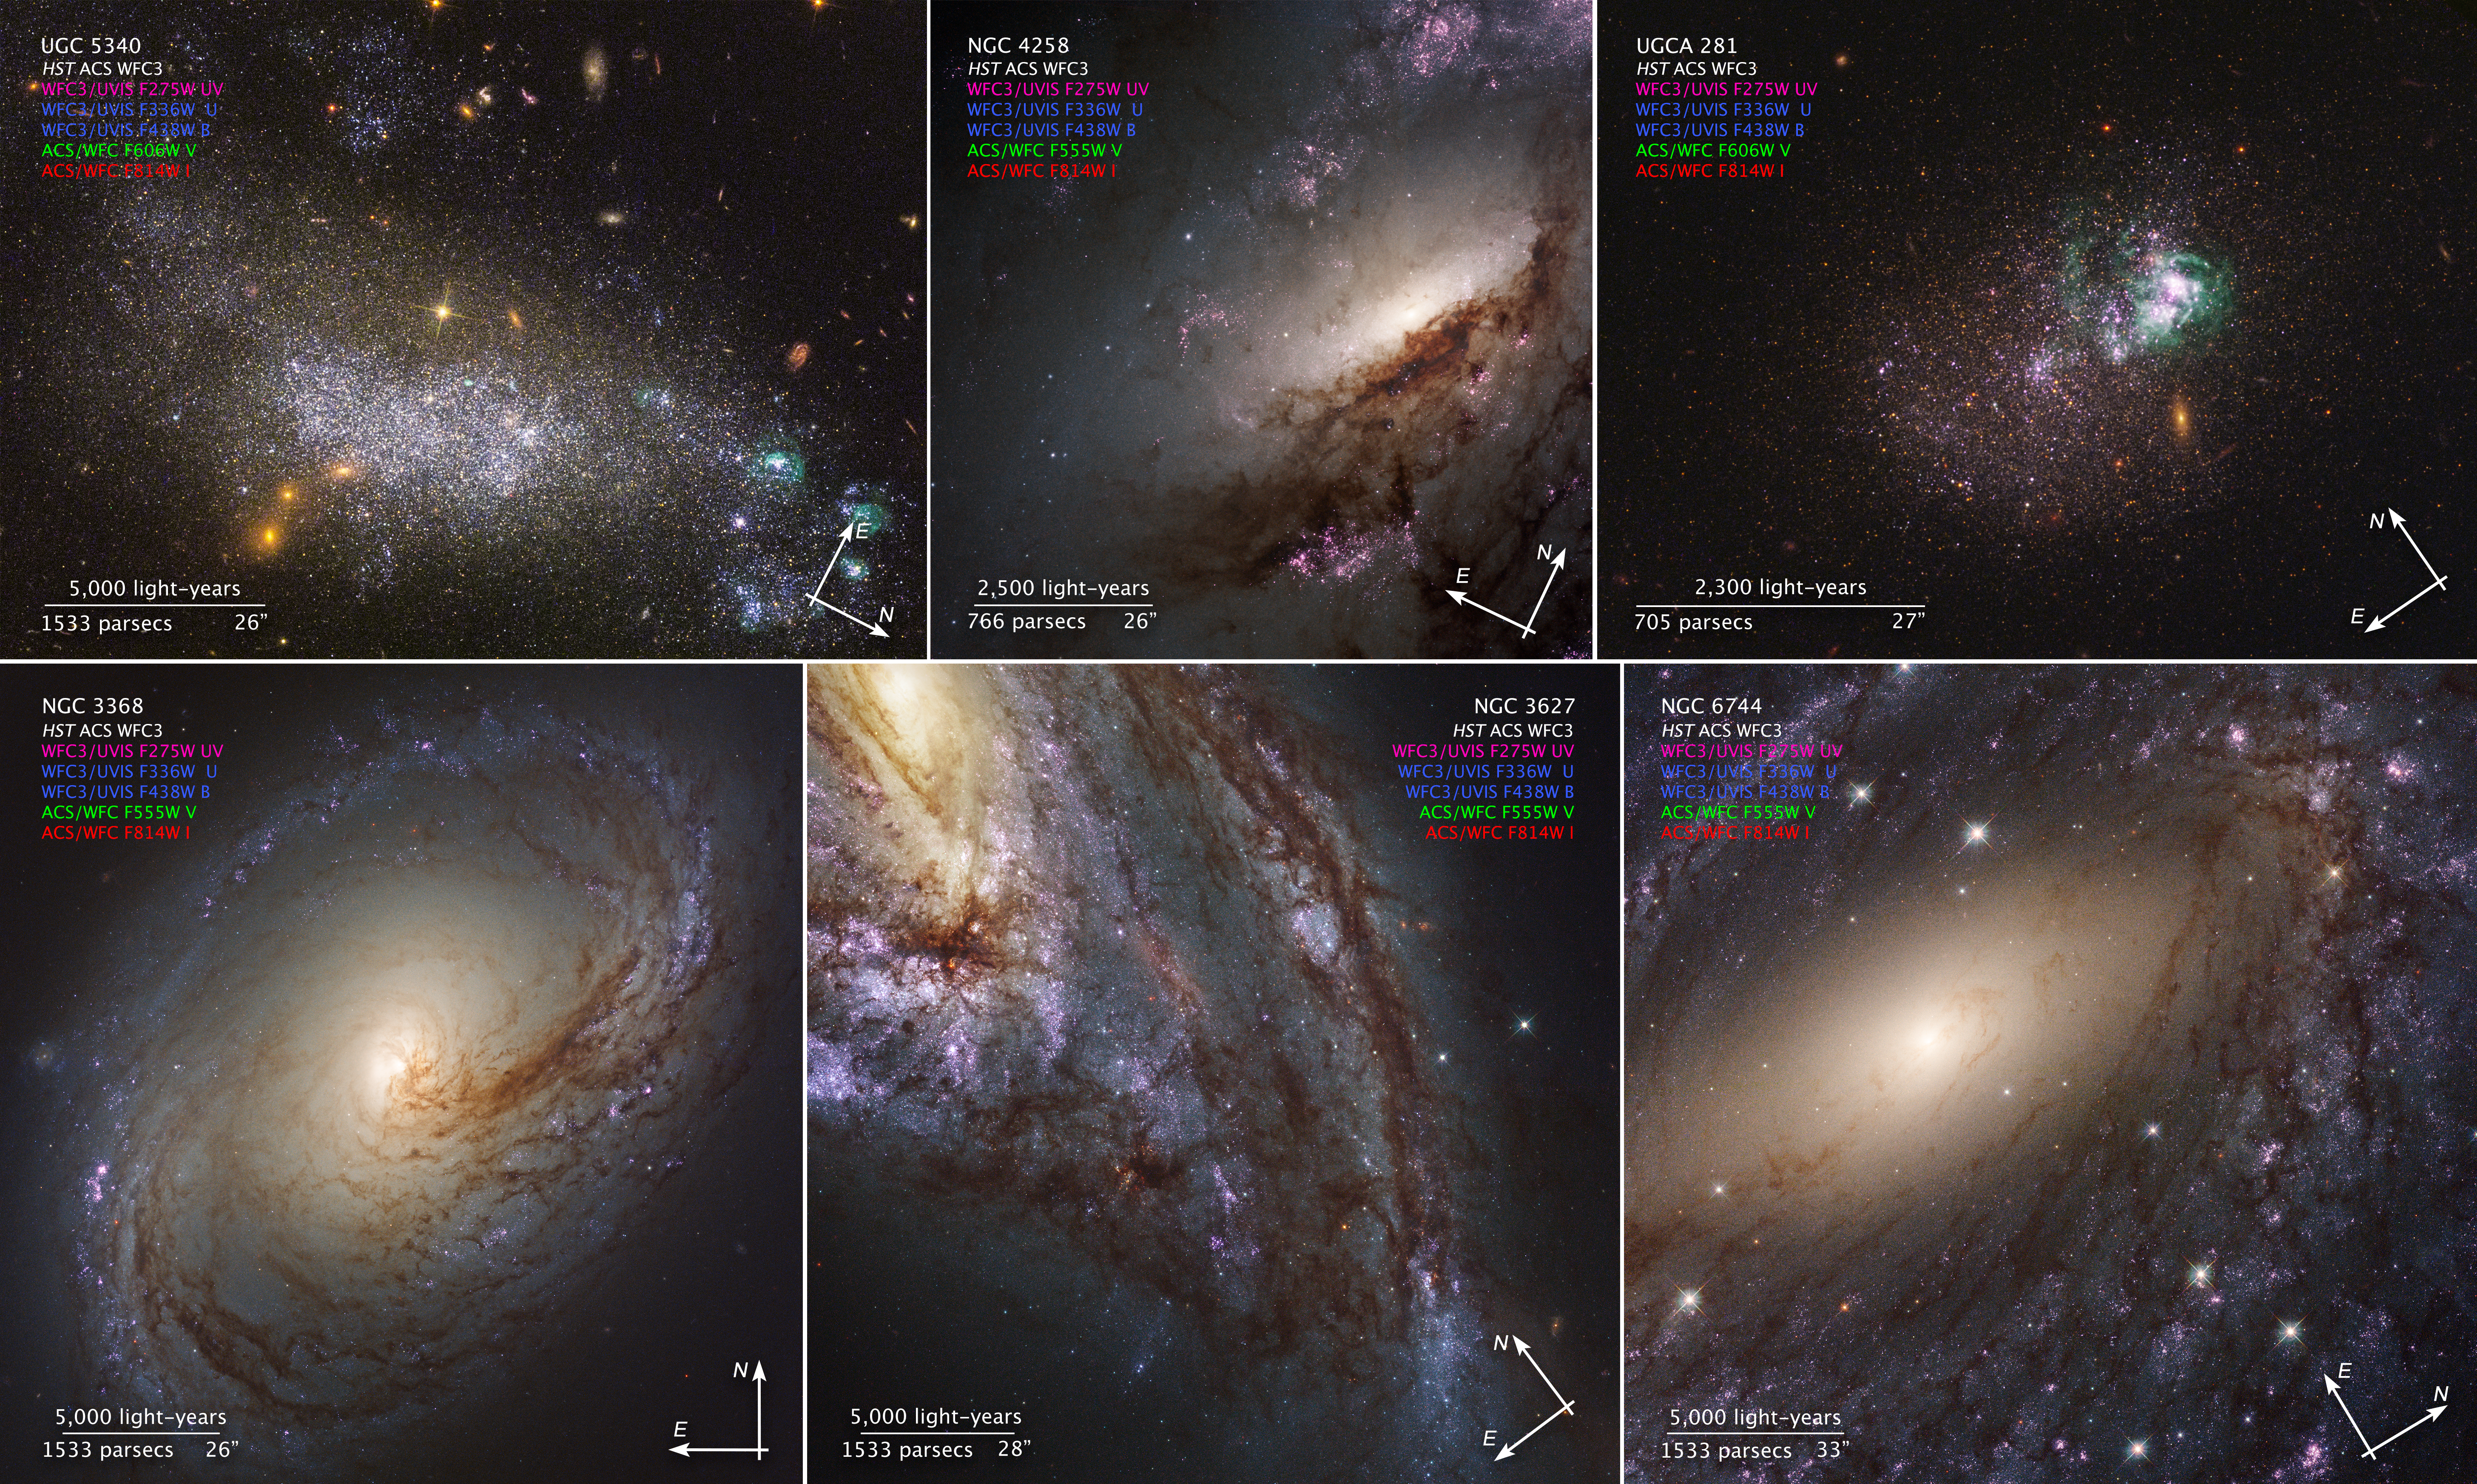

Compass Image for LEGUS Galaxies

Object Name: Selection of galaxies from the Legacy Extra-Galactic Ultraviolet Survey (UGC 5340, NGC 4258, UGCA 281, NGC 3368, NGC 3627, NGC 6744)
Object Description: Spiral and dwarf galaxies
Instrument: WFC3/UVIS, ACS/WFC
Filters: F275W, F336W, F438W, F606W, F555W, F814W

These images are a composite of separate exposures acquired by the WFC3 and ACS instruments on the Hubble Space Telescope. Several filters were used to sample narrow wavelength ranges. The color results from assigning different hues (colors) to each monochromatic (grayscale) image associated with an individual filter. In this case, the assigned colors are: Magenta: F275W Blue: F336W+F438W Green: F555W or F606W Red: F814W

Credit: NASA, ESA, and the LEGUS team